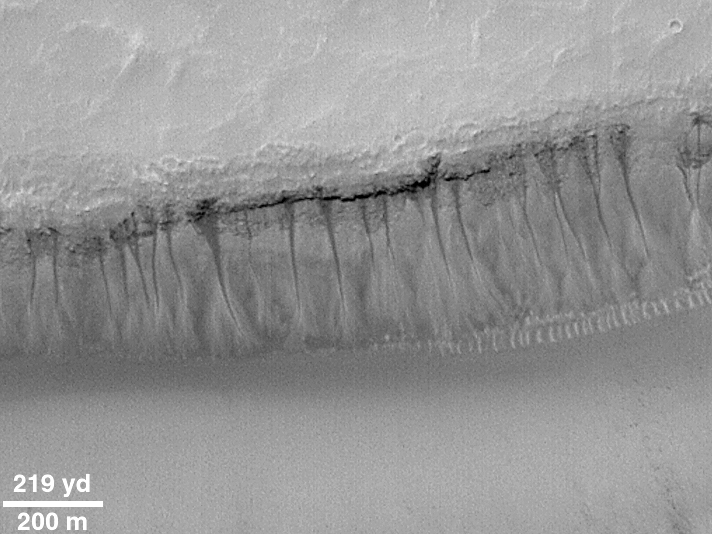

Evidence for Recent Liquid Water on Mars:“Weeping” Layer in Gorgonum Chaos

This image, acquired by the Mars Global Surveyor (MGS) Mars Orbiter Camera (MOC) in May 2000 shows numerous examples of martian gullies that all start — or head — in a specific layer roughly a hundred meters beneath the surface of Mars. These features are located on the south-facing wall of a trough in the Gorgonum Chaos region, an area found to have many examples of gullies proposed to have formed by seepage and runoff of liquid water in recent martian times.

The layer from which the gullies emanate has recessed backward to form an overhang beneath a harder layer of rock. The larger gullies have formed an alcove — an area above the overhang from which debris has collapsed to leave a dark-toned scar. Below the layer of seepage is found a dark, narrow channel that runs down the slope to an apron of debris. The small, bright, parallel features at the base of the cliff at the center-right of the picture is a series of large windblown ripples.

Although the dark tone of the alcoves and channels in this image is not likely to be the result of wet ground (the contrast in this image has been enhanced), it does suggest that water has seeped out of the ground and moved down the slope quite recently. Sharp contrasts between dark and light areas are hard to maintain on Mars for very long periods of time because dust tends to coat surfaces and reduce brightness differences. To keep dust from settling on a surface, it has to have undergone some process of erosion (wind, landslides, water runoff) relatively recently. There is no way to know how recent this activity was, but educated guesses center between a few to tens of years, and it is entirely possible that the area shown in this image has water seeping out of the ground today.

Centered near 37.9°S, 170.2°W, sunlight illuminates the MOC image from the upper left, north is toward the upper right. The context view above is from the Viking 1 orbiter and was acquired in 1977. The Viking picture is illuminated from the upper right; north is up. The small white box in the context frame shows the location of the high resolution MOC view.

Credit: NASA/JPL/MSSS